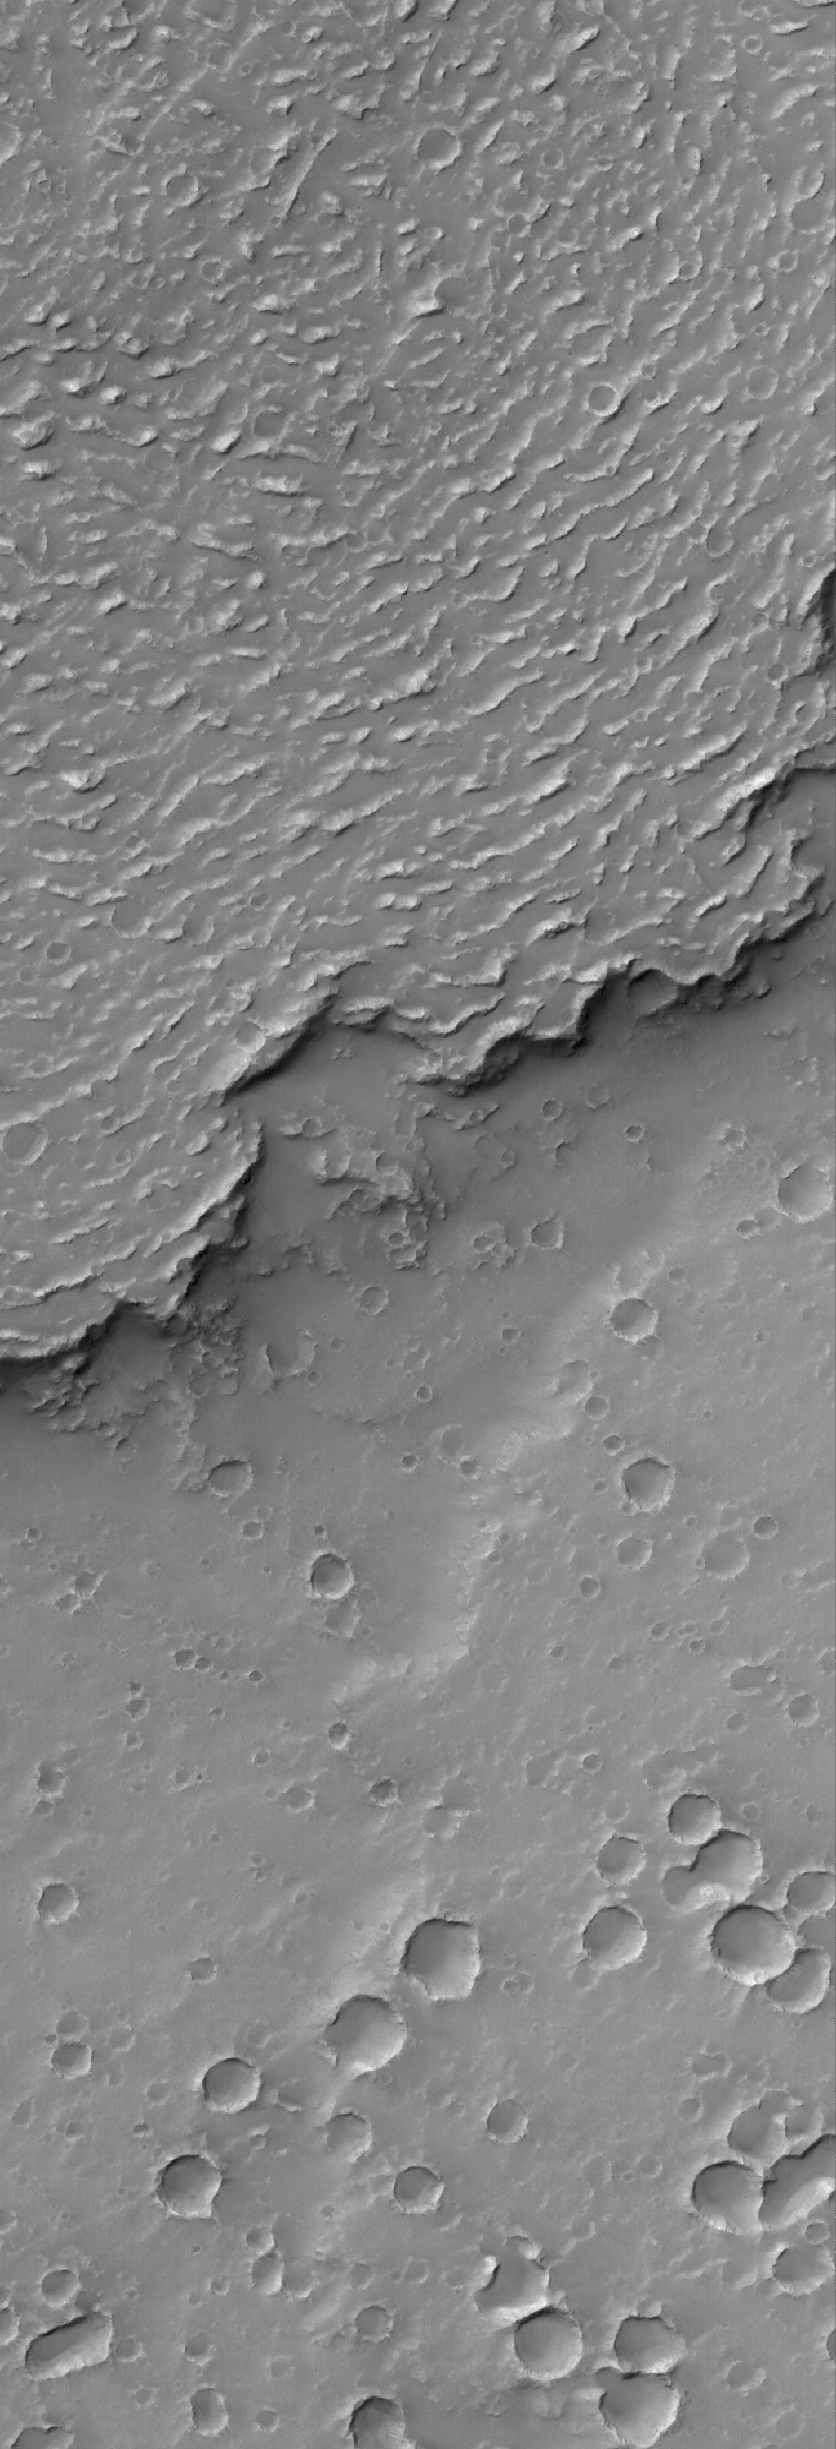

Crumpled

22 June 2006
This Mars Global Surveyor (MGS) Mars Orbiter Camera (MOC) image shows the sinuous margin of a dust-covered, ridged lava flow in southern Daedalia Planum, Mars. The ridges on the flow formed by compression as the surface of the lava flow cooled and began to harden before the molten material of interior solidified. Note that the surface to the south (toward the bottom of the image) of the lava flow margin is more heavily cratered than the flow surface; this observation is consistent with the superposition relationship between the younger lava flow and older substrate.

Location near: 25.9°S, 128.7°W
Image width: ~3 km (~1.9 mi)
Illumination from: upper left
Season: Southern Autumn

Credit: NASA/JPL/Malin Space Science Systems